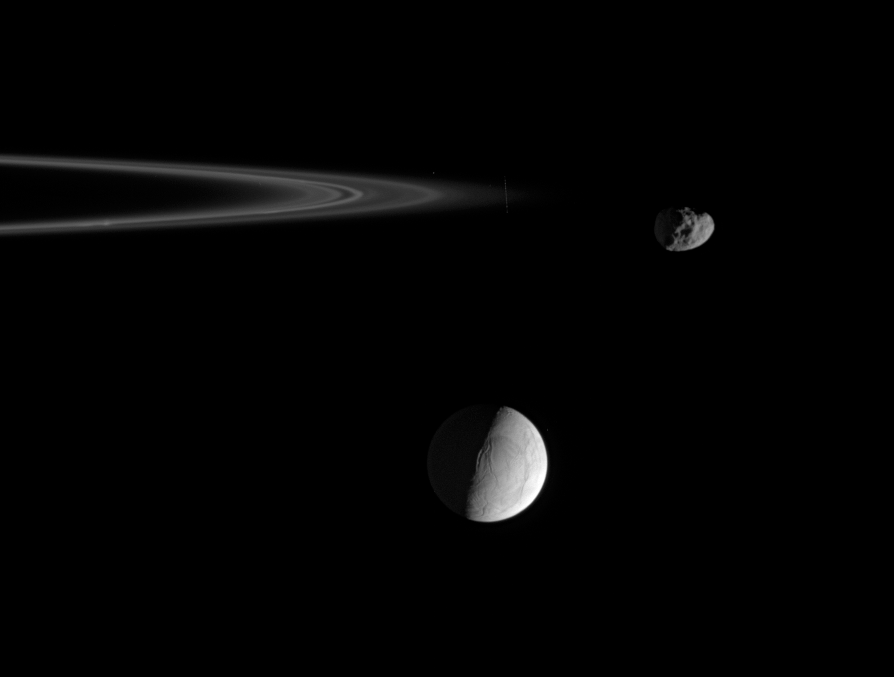

Moons of Interest

Wrinkled and cracked Enceladus hangs in the distance as the pitted ring moon Janus, at right, rounds the outer edge of the F ring.

Enceladus (505 kilometers, or 314 miles across) is remarkable for its actively venting south polar region, while Janus (181 kilometers, or 113 miles across) is known for its orbital swap with the moon Epimetheus.

The bright core of the F ring is perhaps 50 kilometers wide and contains numerous clumps and kinks. Dimmer, flanking ringlets on either side of the core wind into a tight spiral structure, discovered in Cassini images.

The image was taken in visible light with the Cassini spacecraft narrow-angle camera on May 21, 2006 at a distance of approximately 565,000 kilometers (351,000 miles) from Janus, 702,000 kilometers (436,000 miles) from Enceladus and 530,000 kilometers (329,000 miles) from Saturn. Image scale is 3 kilometers (2 miles) per pixel on Janus and 4 kilometers (2 miles) per pixel on Enceladus.

The Cassini-Huygens mission is a cooperative project of NASA, the European Space Agency and the Italian Space Agency. The Jet Propulsion Laboratory, a division of the California Institute of Technology in Pasadena, manages the mission for NASA’s Science Mission Directorate, Washington, D.C. The Cassini orbiter and its two onboard cameras were designed, developed and assembled at JPL. The imaging operations center is based at the Space Science Institute in Boulder, Colo.

Credit: NASA/JPL/Space Science Institute